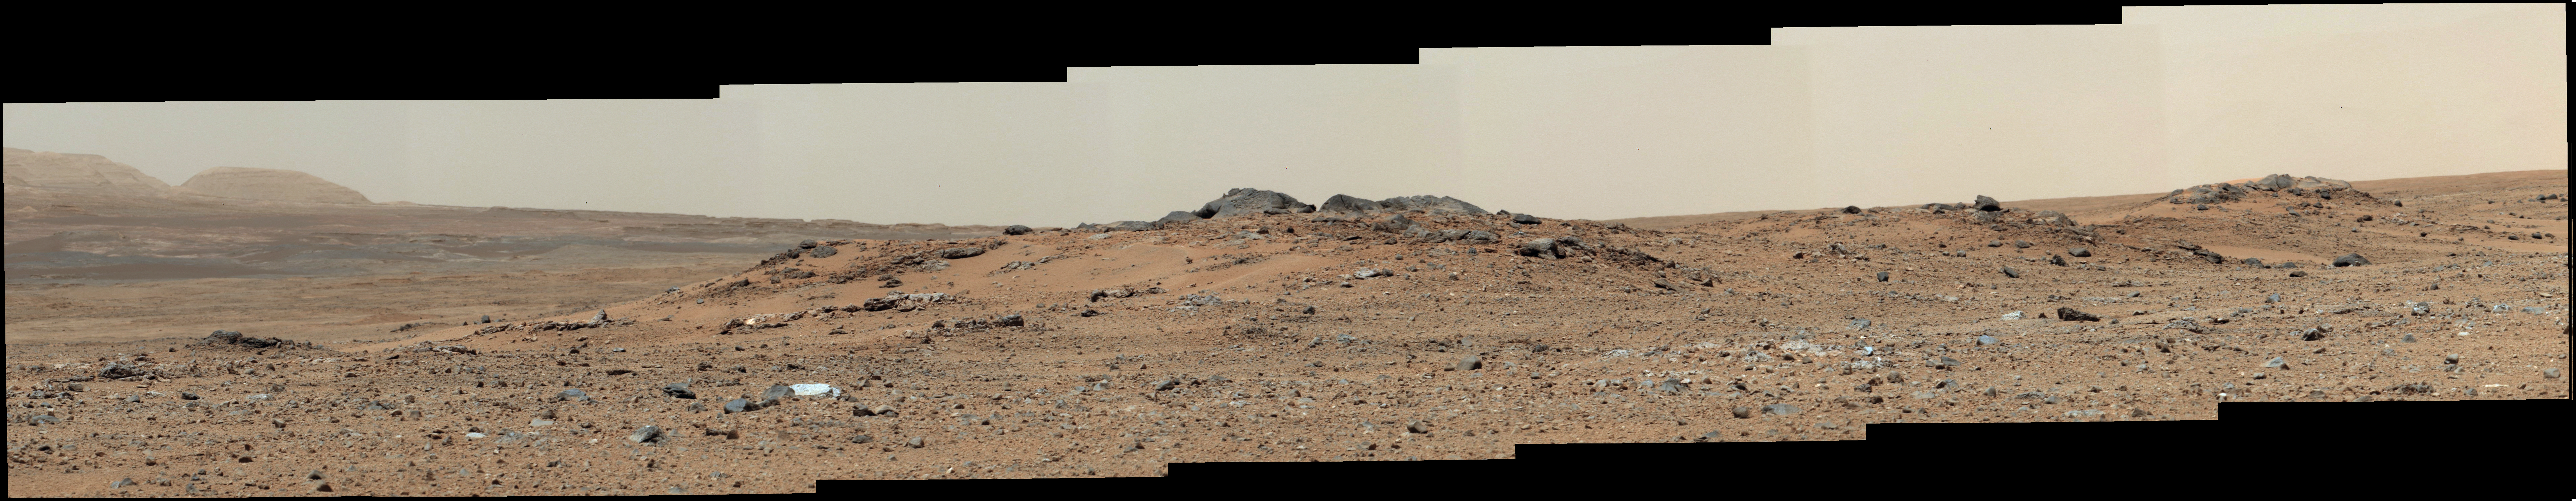

Curiosity Sol 343 Vista With ‘Twin Cairns’ on Route to Mount Sharp

This scene combines seven images from the telephoto-lens camera on the right side of the Mast Camera (Mastcam) instrument on NASA’s Mars rover Curiosity. The component images were taken between 11:39 and 11:43 a.m., local solar time, on 343rd Martian day, or sol, of the rover’s work on Mars (July 24, 2013). That was shortly before Curiosity’s Sol 343 drive of 111 feet (33.7 meters). The rover had driven 205 feet (62.4 meters) on Sol 342 to arrive at the location providing this vista. The center of the scene is toward the southwest.

A rise topped by two gray rocks near the center of the scene is informally named “Twin Cairns Island.” It is about 100 feet (30 meters) from Curiosity’s position. The two gray rocks, combined, are about 10 feet (3 meters) wide, as seen from this angle.

This mosaic has been white-balanced to show what the scene would look like under Earth lighting conditions, which is helpful in distinguishing and recognizing materials in the rocks and soil.

Malin Space Science Systems, San Diego, built and operates Mastcam. NASA’s Jet Propulsion Laboratory manages the Mars Science Laboratory mission and the mission’s Curiosity rover for NASA’s Science Mission Directorate in Washington. The rover was designed, developed and assembled at JPL, a division of the California Institute of Technology in Pasadena.

Credit: NASA/JPL-Caltech/Malin Space Science Systems